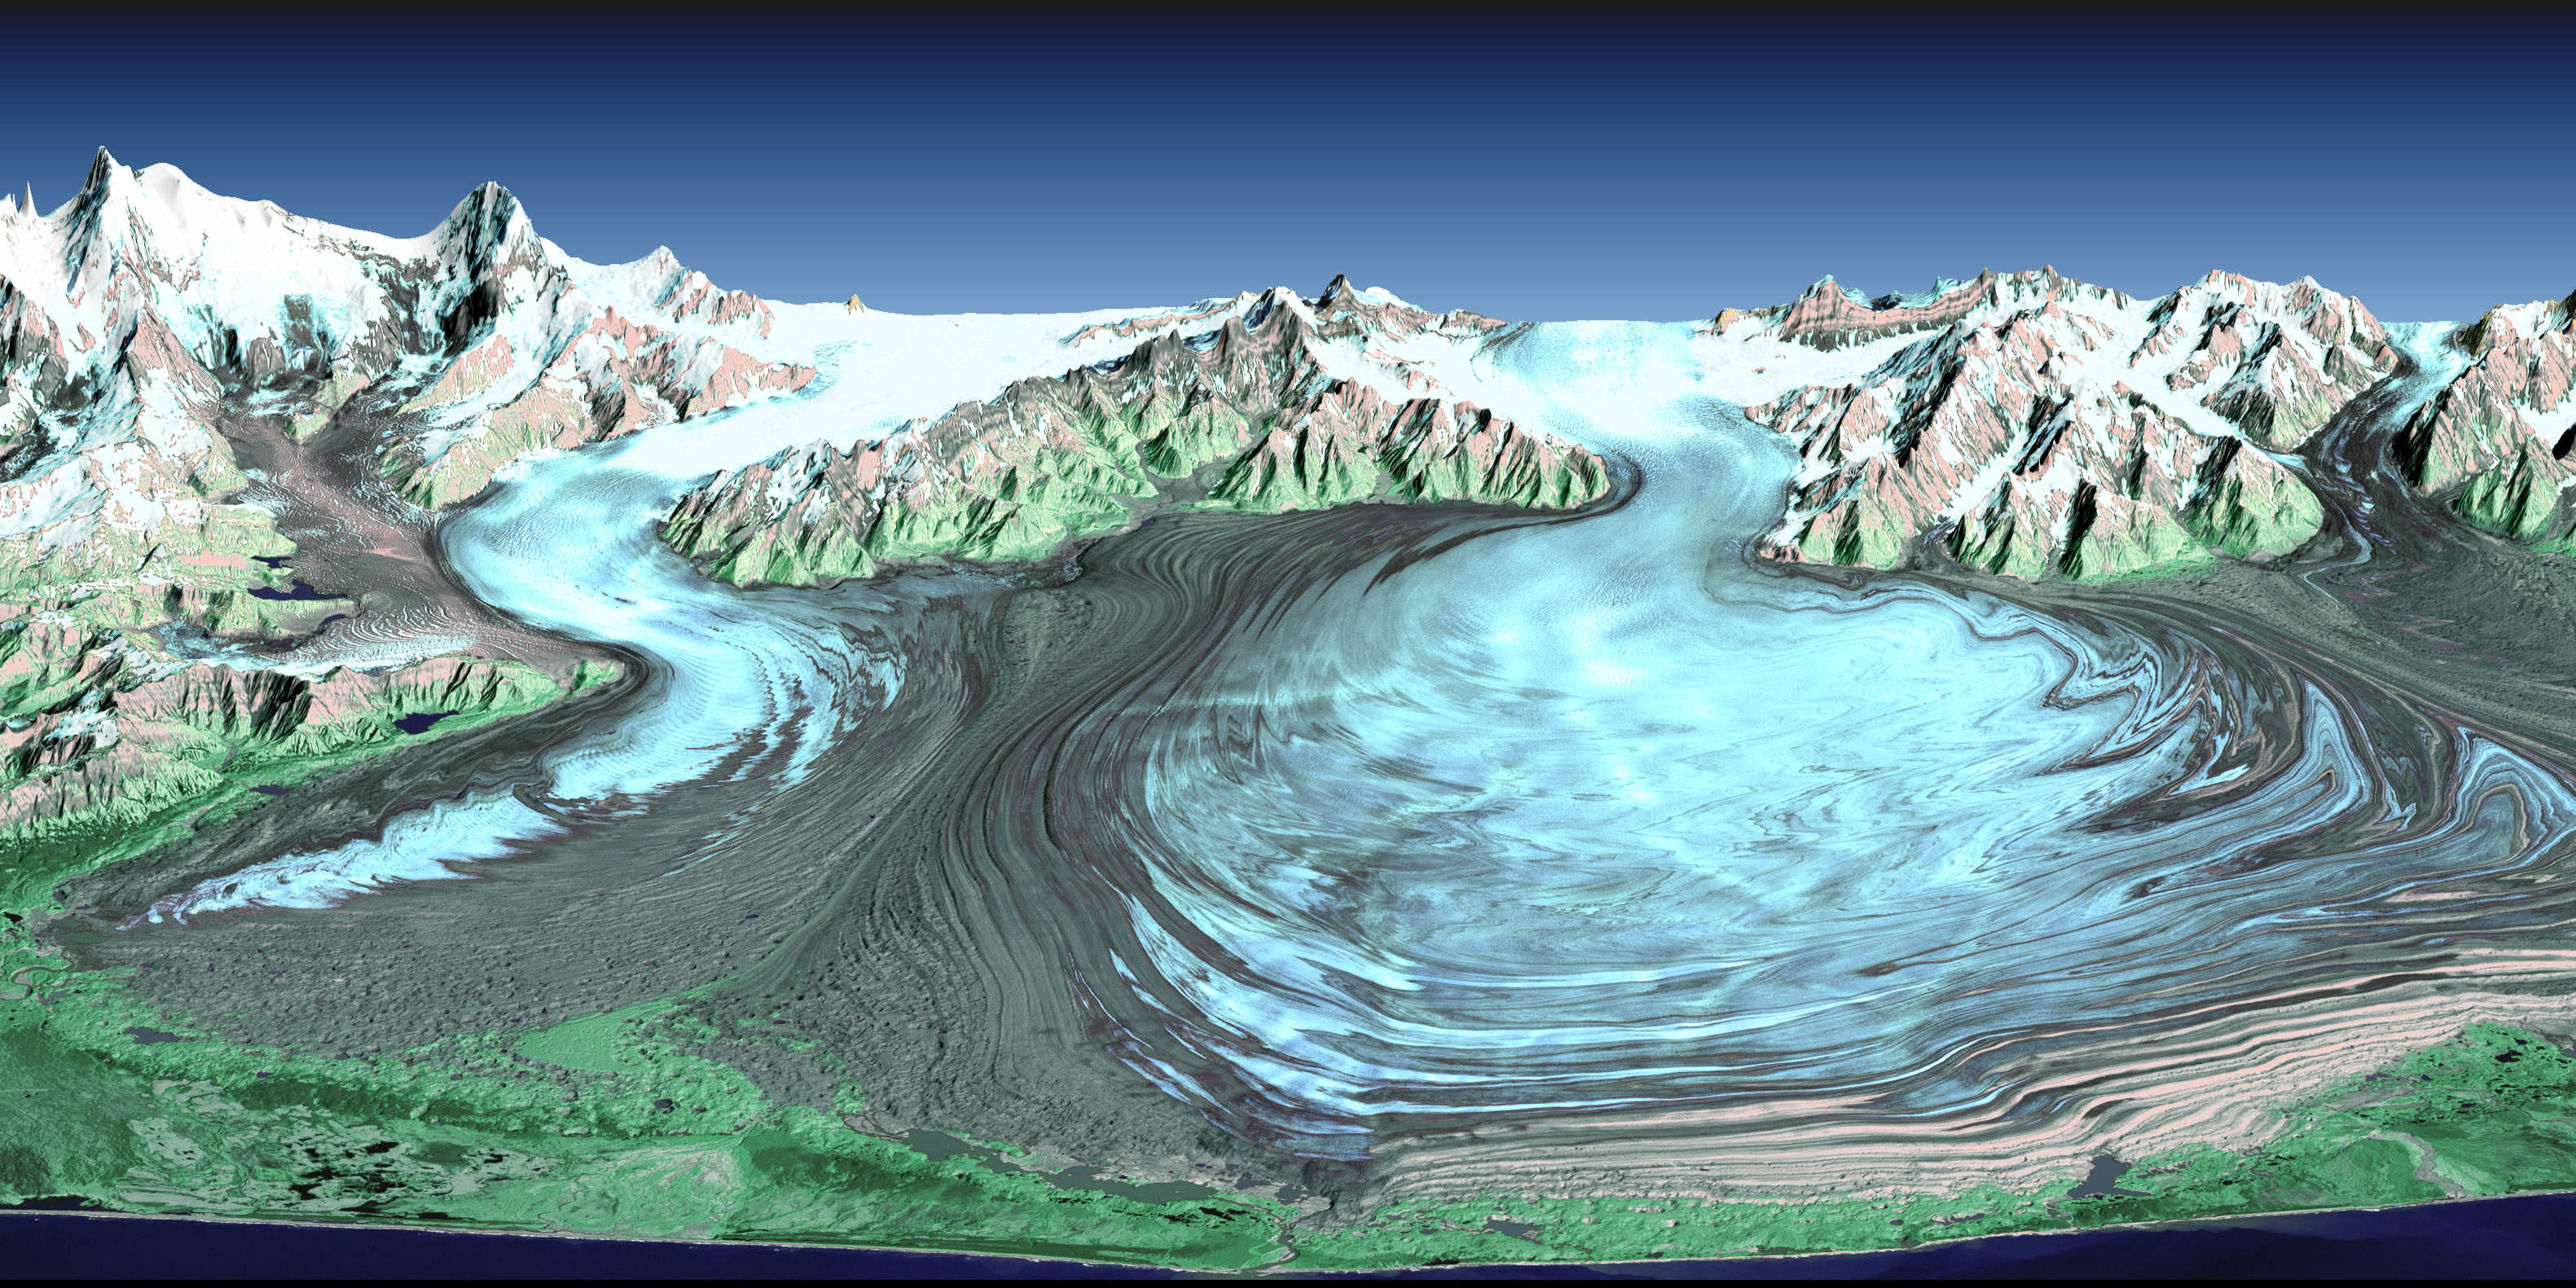

Malaspina Glacier, Alaska

Malaspina Glacier in southeastern Alaska is considered the classic example of a piedmont glacier. Piedmont glaciers occur where valley glaciers exit a mountain range onto broad lowlands, are no longer laterally confined, and spread to become wide lobes. Malaspina Glacier is actually a compound glacier, formed by the merger of several valley glaciers, the most prominent of which seen here are Agassiz Glacier (left) and Seward Glacier (right). In total, Malaspina Glacier is up to 65 kilometers (40 miles) wide and extends up to 45 kilometers (28 miles) from the mountain front nearly to the sea.

This perspective view was created from a Landsat satellite image and an elevation model generated by the Shuttle Radar Topography Mission (SRTM). Landsat views both visible and infrared light, which have been combined here into a color composite that generally shows glacial ice in light blue, snow in white, vegetation in green, bare rock in grays and tans, and the ocean (foreground) in dark blue. The back (northern) edge of the data set forms a false horizon that meets a false sky.

Glaciers erode rocks, carry them down slope, and deposit them at the edge of the melting ice, typically in elongated piles called moraines. The moraine patterns at Malaspina Glacier are quite spectacular in that they have huge contortions that result from the glacier crinkling as it gets pushed from behind by the faster-moving valley glaciers.

Glaciers are sensitive indicators of climatic change. They can grow and thicken with increasing snowfall and/or decreased melting. Conversely, they can retreat and thin if snowfall decreases and/or atmospheric temperatures rise and cause increased melting. Landsat imaging has been an excellent tool for mapping the changing geographic extent of glaciers since 1972. The elevation measurements taken by SRTM in February 2000 now provide a near-global baseline against which future non-polar region glacial thinning or thickening can be assessed.

Elevation data used in this image were acquired by the Shuttle Radar Topography Mission aboard the Space Shuttle Endeavour, launched on February 11, 2000. The mission used the same radar instrument that comprised the Spaceborne Imaging Radar-C/X-Band Synthetic Aperture Radar that flew twice on the Space Shuttle Endeavour in 1994. The Shuttle Radar Topography Mission was designed to collect three-dimensional measurements of the Earth’s surface. To collect the 3-D data, engineers added a 60-meter-long (200-foot) mast, installed additional C-band and X-band antennas, and improved tracking and navigation devices. The mission is a cooperative project between NASA, the National Imagery and Mapping Agency of the U.S. Department of Defense, and the German and Italian space agencies. It is managed by NASA’s Jet Propulsion Laboratory, Pasadena, CA, for NASA’s Earth Science Enterprise, Washington, DC.

Size: 55 kilometers wide x 55 kilometers distance (34 x 34 miles)

Location: 60 deg N latitude, 140 deg W longitude

Orientation: View North, 2X vertical exaggeration

Image Data: Landsat Thematic Mapper false-color image

Original Data Resolution: SRTM 1 arcsecond (30 meters or 98 feet), Landsat 30 meters (98 feet)

Date Acquired: February 2000 (SRTM), 31 August 2000 (Landsat)

Credit: NASA/JPL/NIMA